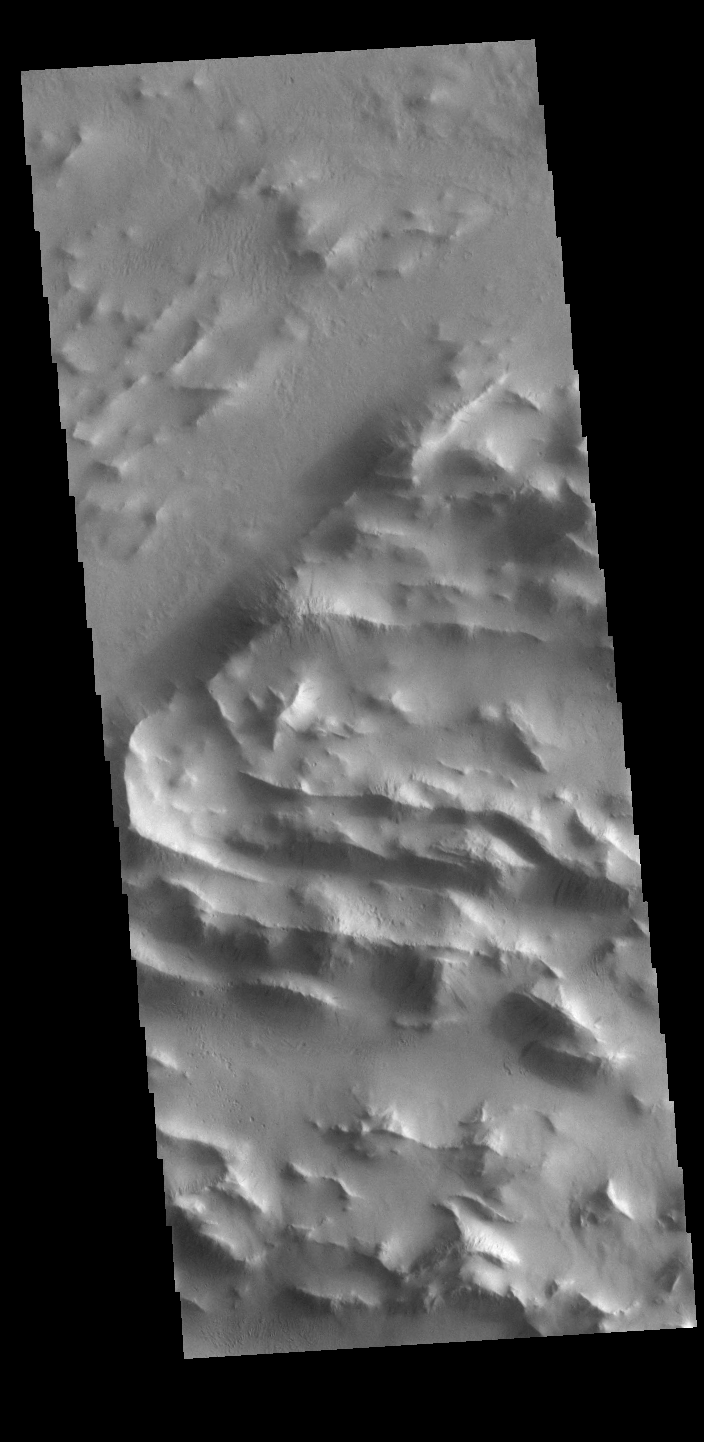

Lycus Sulci

Lycus Sulci is a low lying area of ridges and valleys found to the northwest of Olympus Mons. It is not yet understood how this feature formed or how it relates to the formation of Olympus Mons itself. This VIS image shows the ridge forms that are typical of this region.

Credit: NASA/JPL-Caltech/ASU